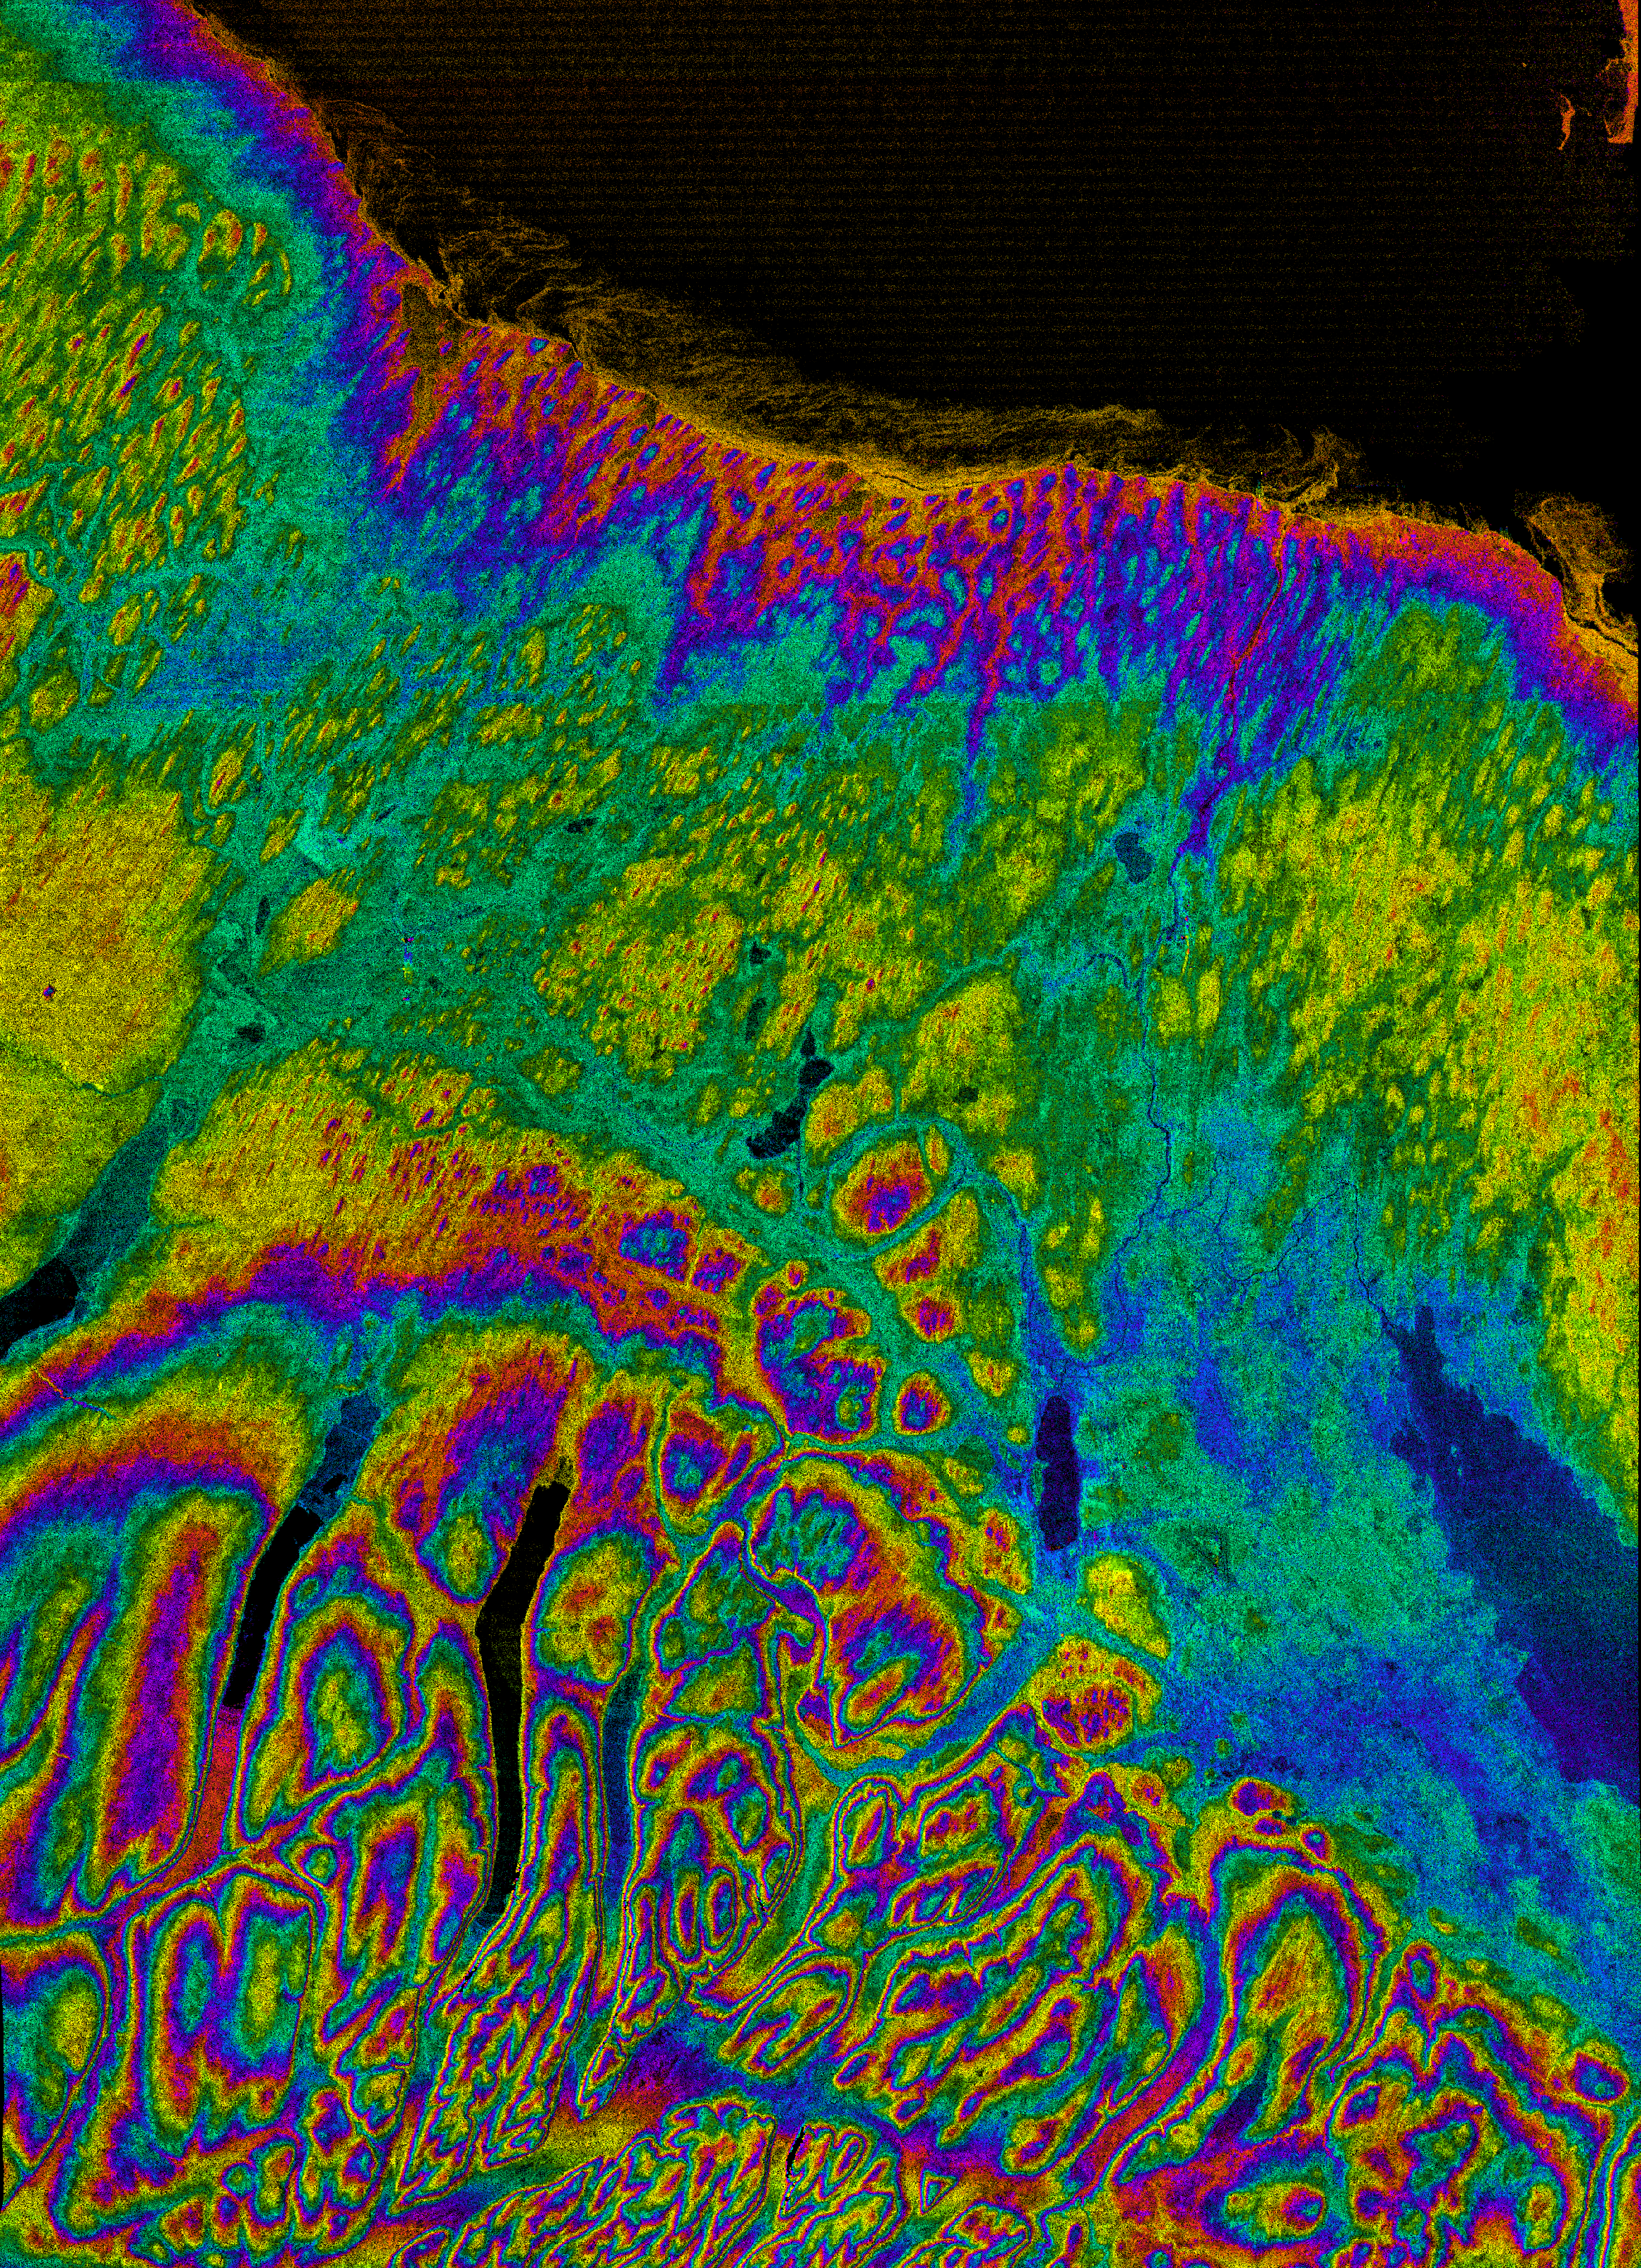

Radar with Color-wrapped Height Fringes, Syracuse and vicinity, New York State

This image shows the northern part of central New York State, a landscape sculpted by the ice sheets of the last ice age. Lake Ontario runs across the top of the image. The city of Syracuse is the radar-bright area next to the dark Onandaga Lake, below and to the right of the image center. The larger dark area on the right side is Oneida Lake. Several of the Finger Lakes are visible as long narrow dark patches on the left side of the image: Cayuga (north end only), Owasco, Skaneateles, and Otisco (left to right). The city of Auburn is at the north (top) end of Owasco Lake. Between 25,000 and 18,000 years ago, central New York was covered by a vast ice sheet 1,000-1,300 meters (3,300-4,300 feet) thick, similar to the one now covering Greenland. The land shows many marks left by the glaciers. Numerous small, elongated hills rise out of the plains south of Lake Ontario at the top and center of the image. These are drumlins, molded out of sand and clay at the bottom of the ice sheet. The shape of the drumlins indicates the direction that the ice sheet was moving and varies across the image, providing clues for scientists who study past climatic changes. The hills at the lower left of the image have been carved by the glaciers into “U”-shaped valleys with steep sides and flat bottoms. In several places “dry” valleys cross ridges without a modern river. These were probably carved at a time when the last stages of the glacier blocked rivers from flowing down the big valleys and forced the rivers to cut across the ridges. The wispy features along the shore of Lake Ontario are ice that was floating on the lake when SRTM acquired this image in February.

This image combines two types of data from the Shuttle Radar Topography Mission. The image brightness corresponds to the strength of the radar signal reflected from the ground, while colors show the elevation as measured by SRTM. Each cycle of colors (from red through green back to red) represents an equal amount of elevation difference similar to contour lines on a standard topographic map. Each color contour represents 100 meters of elevation change.

This image was acquired by the Shuttle Radar Topography Mission (SRTM) aboard the Space Shuttle Endeavour, launched on February 11, 2000. SRTM used the same radar instrument that comprised the Spaceborne Imaging Radar-C/X-Band Synthetic Aperture Radar (SIR-C/X-SAR) that flew twice on the Space Shuttle Endeavour in 1994. SRTM was designed to collect three-dimensional measurements of the Earth’s surface. To collect the 3-D data, engineers added a 60-meter-long (200-foot) mast, installed additional C-band and X-band antennas, and improved tracking and navigation devices. The mission is a cooperative project between the National Aeronautics and Space Administration (NASA), the National Imagery and Mapping Agency (NIMA) of the U.S. Department of Defense (DoD), and the German and Italian space agencies. It is managed by NASA’s Jet Propulsion Laboratory, Pasadena, CA, for NASA’s Earth Science Enterprise, Washington, DC.

Size: 80 by 110 kilometers (50 by 70 miles)
Location: 43.0 deg. North lat., 76.3 deg. West lon.
Orientation: North toward the upper right
Date Acquired: February 13, 2000

Credit: NASA/JPL/NIMA